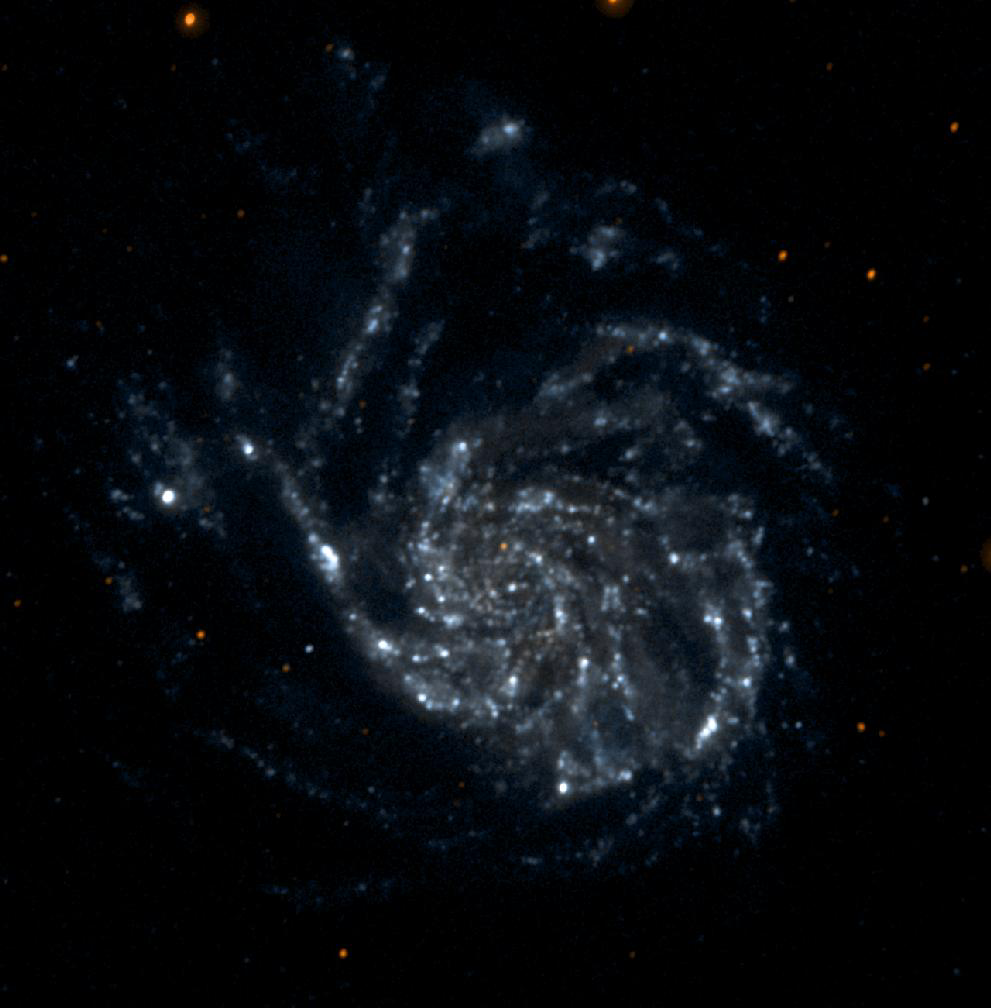

Messier 101 Single Orbit Exposure

This single orbit exposure, ultraviolet color image of Messier 101 was taken by NASA’s Galaxy Evolution Explorer on June 20, 2003. Messier 101 is a large spiral galaxy located 20 million light-years from Earth. This image is a short and medium “exposure” picture of the evolution of star formation in a spiral galaxy. The far ultraviolet emission detects the younger stars as concentrated in tight spiral arms, while the near ultraviolet emission, which traces stars living for more than 100 million years, displays the movement of the spiral pattern over a 100 million year period. The red stars in the foreground of the image are Milky Way stars.

The Galaxy Evolution Explorer mission is led by the California Institute of Technology, which is also responsible for the science operations and data analysis. NASA’s Jet Propulsion Laboratory, Pasadena, Calif., a division of Caltech, manages the mission and built the science instrument. The mission was developed under NASA’s Explorers Program, managed by the Goddard Space Flight Center, Greenbelt, Md. The mission’s international partners include South Korea and France.

Credit: NASA/JPL/Caltech